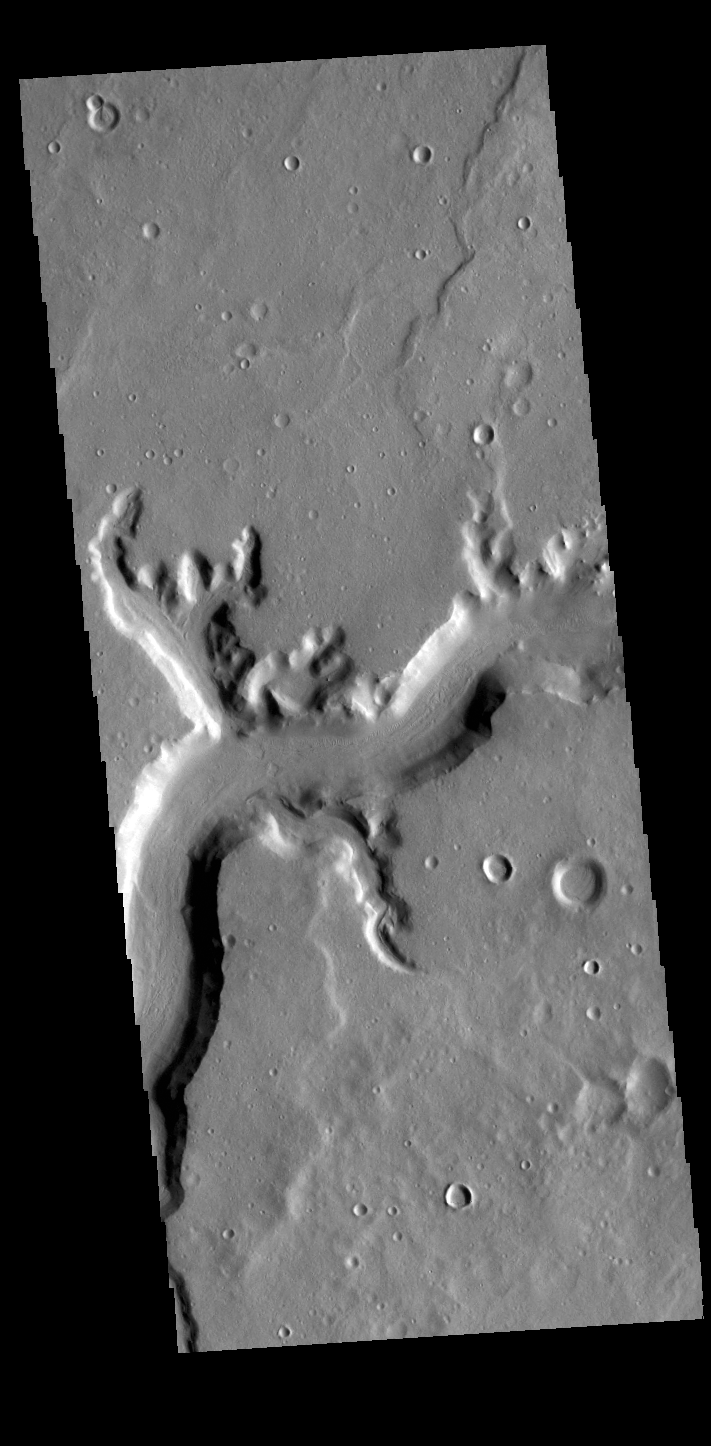

Mamers Valles

Today’s VIS image shows a section of Mamers Valles. The channel is nearly 1000 km long (600 miles). Mamers Valles originates near Cerulli Crater in northern Arabia Terra, and after a short section near the crater where flow is to the south, flows northward to empty in Deuteronilus Mensae. The steep walls of Mamers Valles can reach heights of 1200 m (4000 feet).

Credit: NASA/JPL-Caltech/ASU